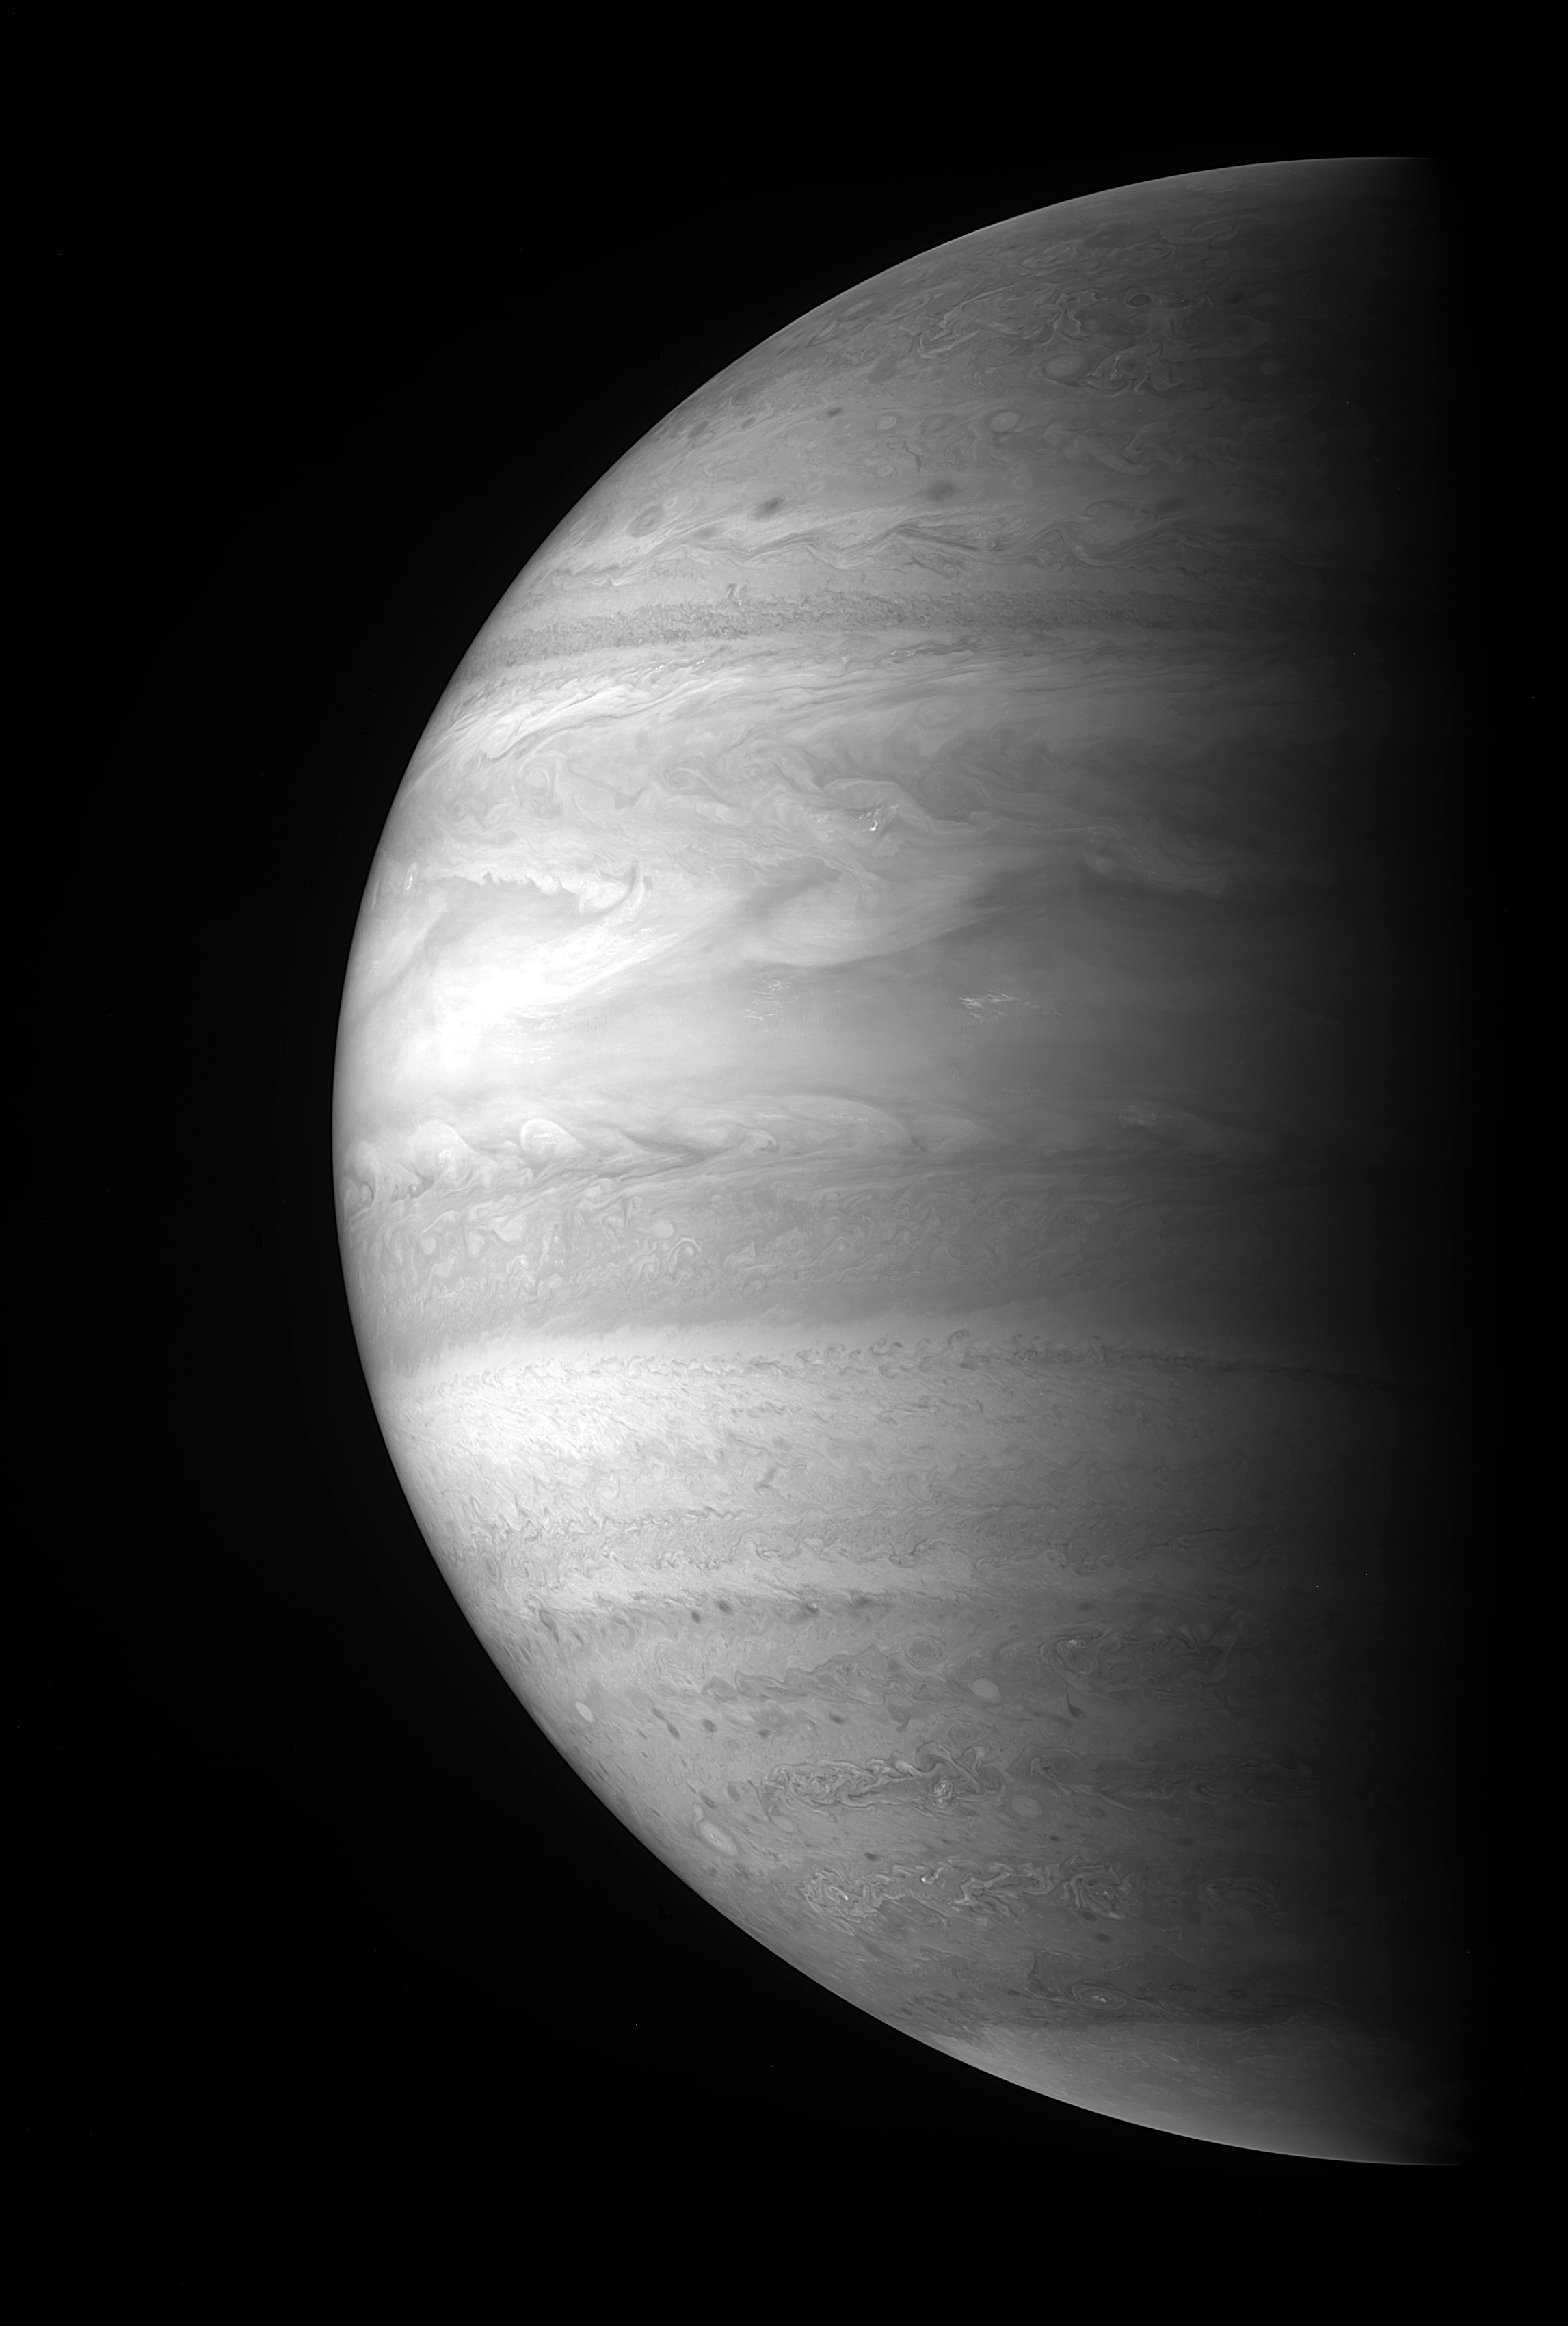

Jupiter’s High-Altitude Clouds

The New Horizons Multispectral Visible Imaging Camera (MVIC) snapped this incredibly detailed picture of Jupiter’s high-altitude clouds starting at 06:00 Universal Time on February 28, 2007, when the spacecraft was only 2.3 million kilometers (1.4 million miles) from the solar system’s largest planet. Features as small as 50 kilometers (30 miles) are visible. The image was taken through a narrow filter centered on a methane absorption band near 890 nanometers, a considerably redder wavelength than what the eye can see. Images taken through this filter preferentially pick out clouds that are relatively high in the sky of this gas giant planet because sunlight at the wavelengths transmitted by the filter is completely absorbed by the methane gas that permeates Jupiter’s atmosphere before it can reach the lower clouds.

The image reveals a range of diverse features. The south pole is capped with a haze of small particles probably created by the precipitation of charged particles into the polar regions during auroral activity. Just north of the cap is a well-formed anticyclonic vortex with rising white thunderheads at its core. Slightly north of the vortex are the tendrils of some rather disorganized storms and more pinpoint-like thunderheads. The dark “measles” that appear a bit farther north are actually cloud-free regions where light is completely absorbed by the methane gas and essentially disappears from view. The wind action considerably picks up in the equatorial regions where giant plumes are stretched into a long wave pattern. Proceeding north of the equator, cirrus-like clouds are shredded by winds reaching speeds of up to 400 miles per hour, and more pinpoint-like thunderheads are visible. Although some of the famous belt and zone structure of Jupiter’s atmosphere is washed out when viewed at this wavelength, the relatively thin North Temperate Belt shows up quite nicely, as does a series of waves just north of the belt. The north polar region of Jupiter in this image has a mottled appearance, and the scene is not as dynamic as the equatorial and south polar regions.

The intricate structures revealed in this image are exciting, but they are only part of the story. The New Horizons instruments have taken images of Jupiter at approximately 260 different wavelengths, providing essentially a three-dimensional view of Jupiter’s atmosphere, since images at different wavelengths probe different altitudes. New Horizons is providing a wealth of data on this fascinating planet during this last close-up view of Jupiter until the middle of the next decade.

Credit: NASA/Johns Hopkins University Applied Physics Laboratory/Southwest Research Institute